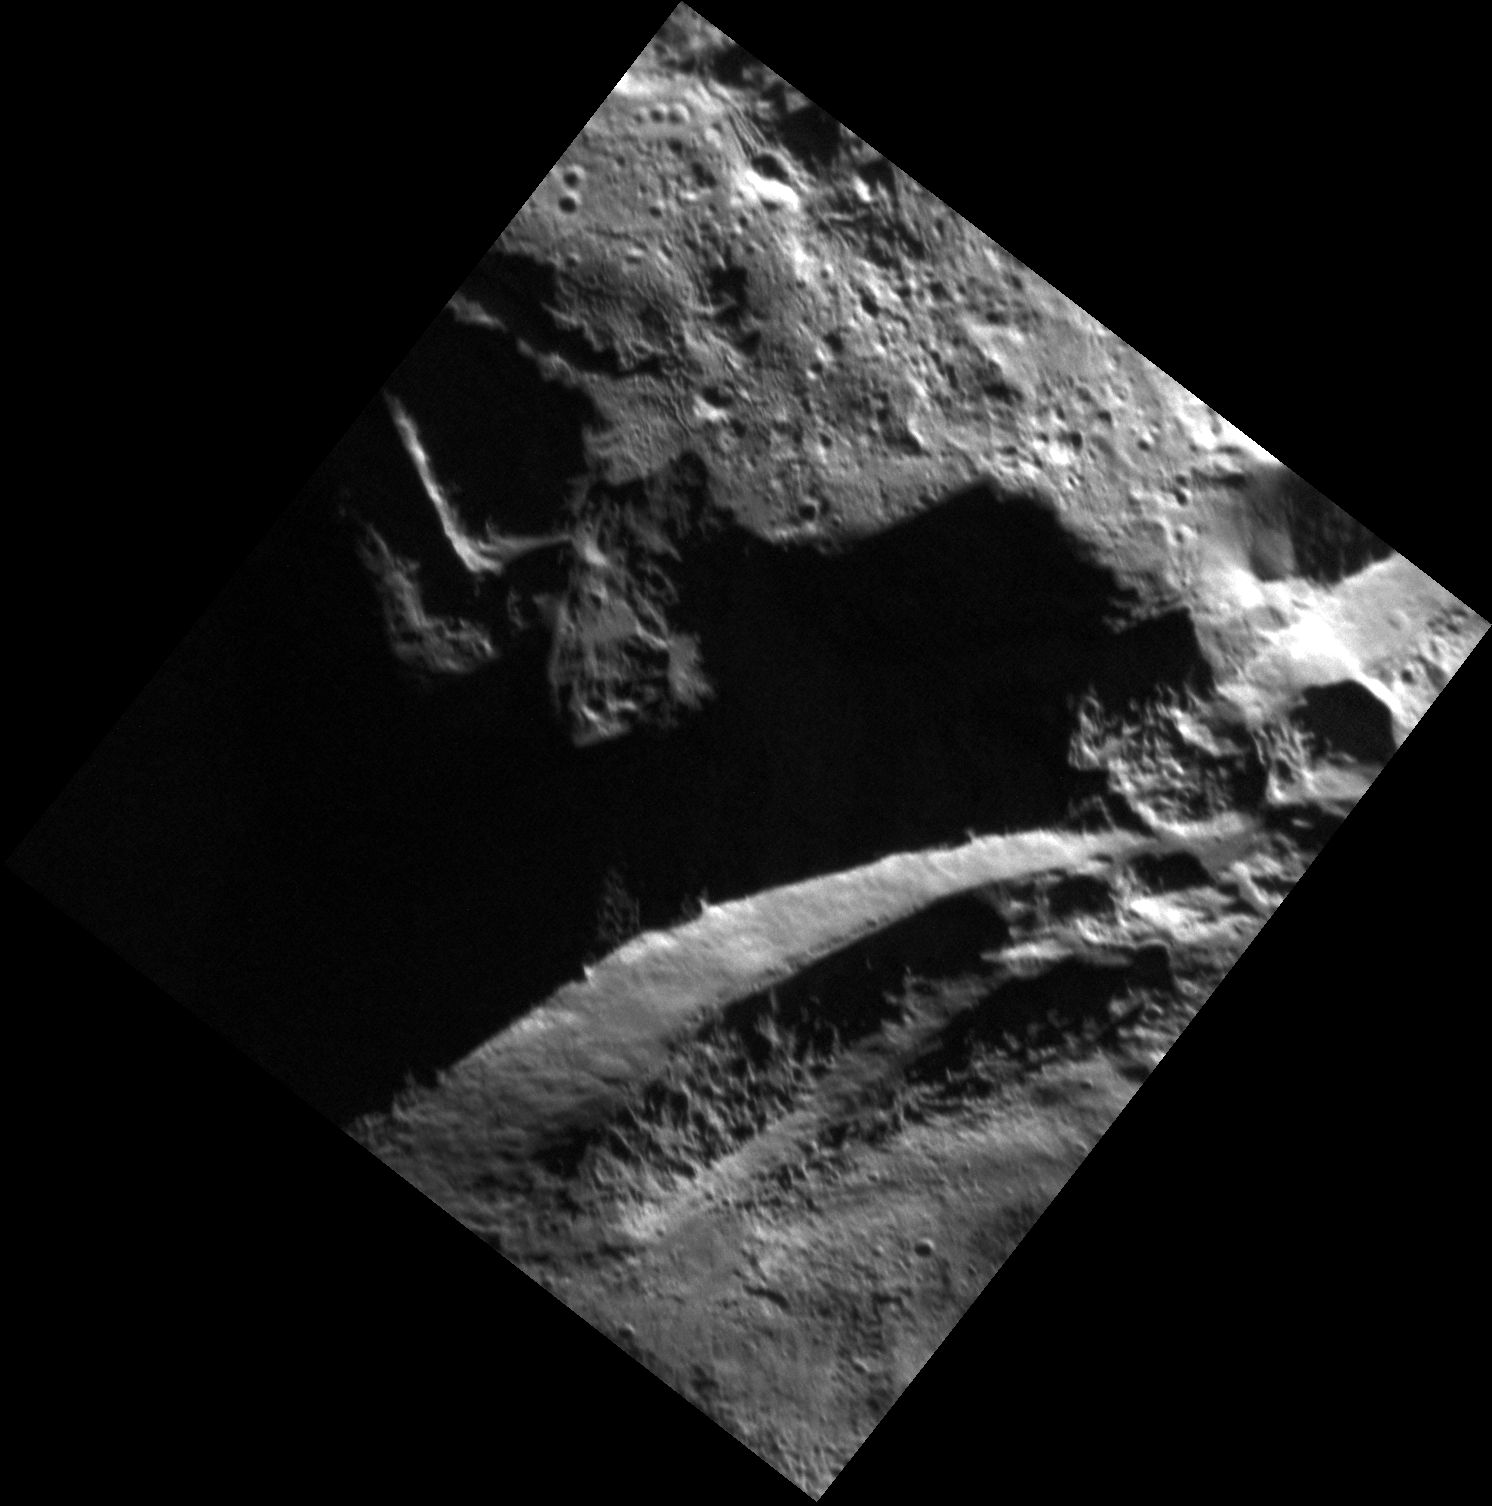

Far Away, So Close!

The average distance between Mercury and Earth is about 155 million kilometers (97 million miles). MESSENGER, a durable, never-complaining robotic explorer, works 24 hours per day to bridge this great expanse for us. The image above is one of the highest-resolution (“closest”) views of Mercury’s surface that has ever been captured. It shows an area of complicated geology where the rims of two impact craters intersect. We can see the floor of a smaller crater in the upper part of the image, and the steep walls and terraces of a larger crater in the lower part of the image.

This image was acquired as a high-resolution targeted observation. Targeted observations are images of a small area on Mercury’s surface at resolutions much higher than the 250-meter/pixel (820 feet/pixel) morphology base map or the 1-kilometer/pixel (0.6 miles/pixel) color base map. It is not possible to cover all of Mercury’s surface at this high resolution during MESSENGER’s one-year mission, but several areas of high scientific interest are generally imaged in this mode each week.

Date acquired: April 30, 2012
Image Mission Elapsed Time (MET): 244286143
Image ID: 1738312
Instrument: Narrow Angle Camera (NAC) of the Mercury Dual Imaging System (MDIS)
Center Latitude: 64.90°
Center Longitude: 254.8° E
Resolution: 8 meters/pixel
Scale: The distance from the top of the image to the bottom is about 12 km (7.5 mi.).
Incidence Angle: 69.6°
Emission Angle: 21.9°
Phase Angle: 91.6°

The MESSENGER spacecraft is the first ever to orbit the planet Mercury, and the spacecraft’s seven scientific instruments and radio science investigation are unraveling the history and evolution of the Solar System’s innermost planet. Visit the Why Mercury? section of this website to learn more about the key science questions that the MESSENGER mission is addressing. During the one-year primary mission, MDIS acquired 88,746 images and extensive other data sets. MESSENGER is now in a year-long extended mission, during which plans call for the acquisition of more than 80,000 additional images to support MESSENGER’s science goals.

These images are from MESSENGER, a NASA Discovery mission to conduct the first orbital study of the innermost planet, Mercury. For information regarding the use of images, see the MESSENGER image use policy.

Credit: NASA/Johns Hopkins University Applied Physics Laboratory/Carnegie Institution of Washington